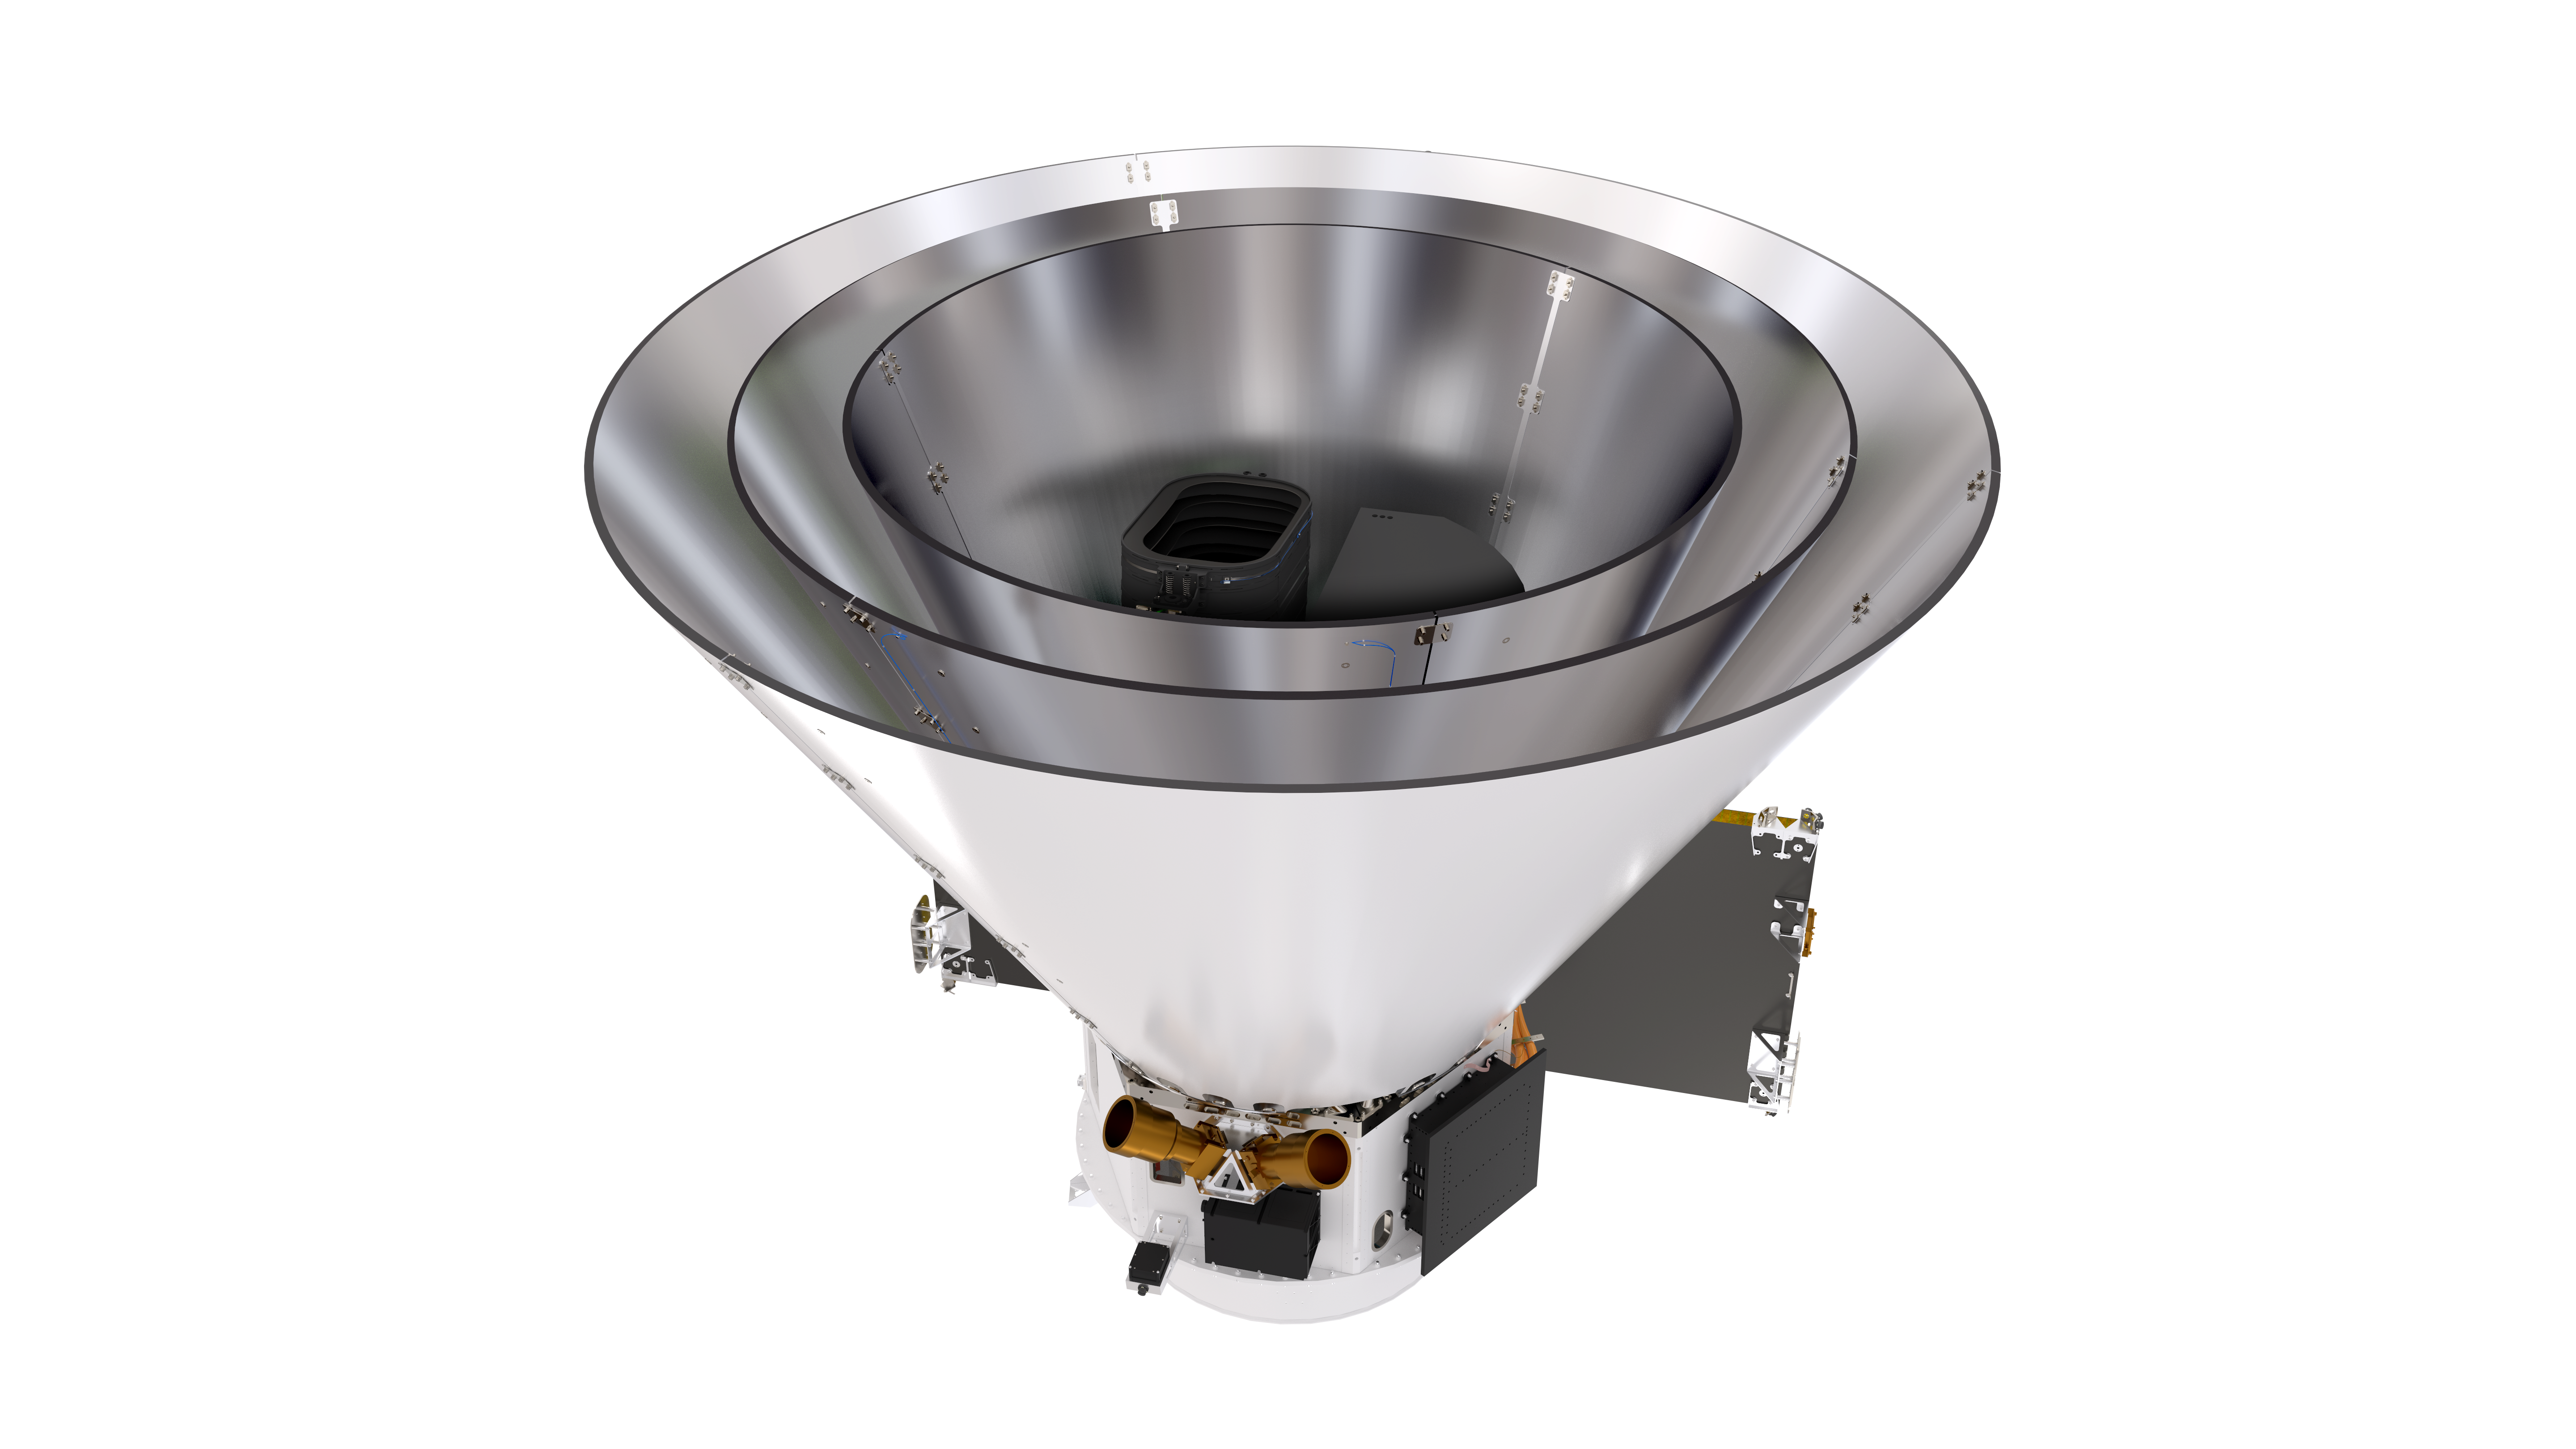

SPHEREx Spacecraft (Transparent)

SPHEREx Spacecraft on a transparent background.

Download the full size PNG with transparency on the right.

Credit: Courtesy NASA/JPL-Caltech